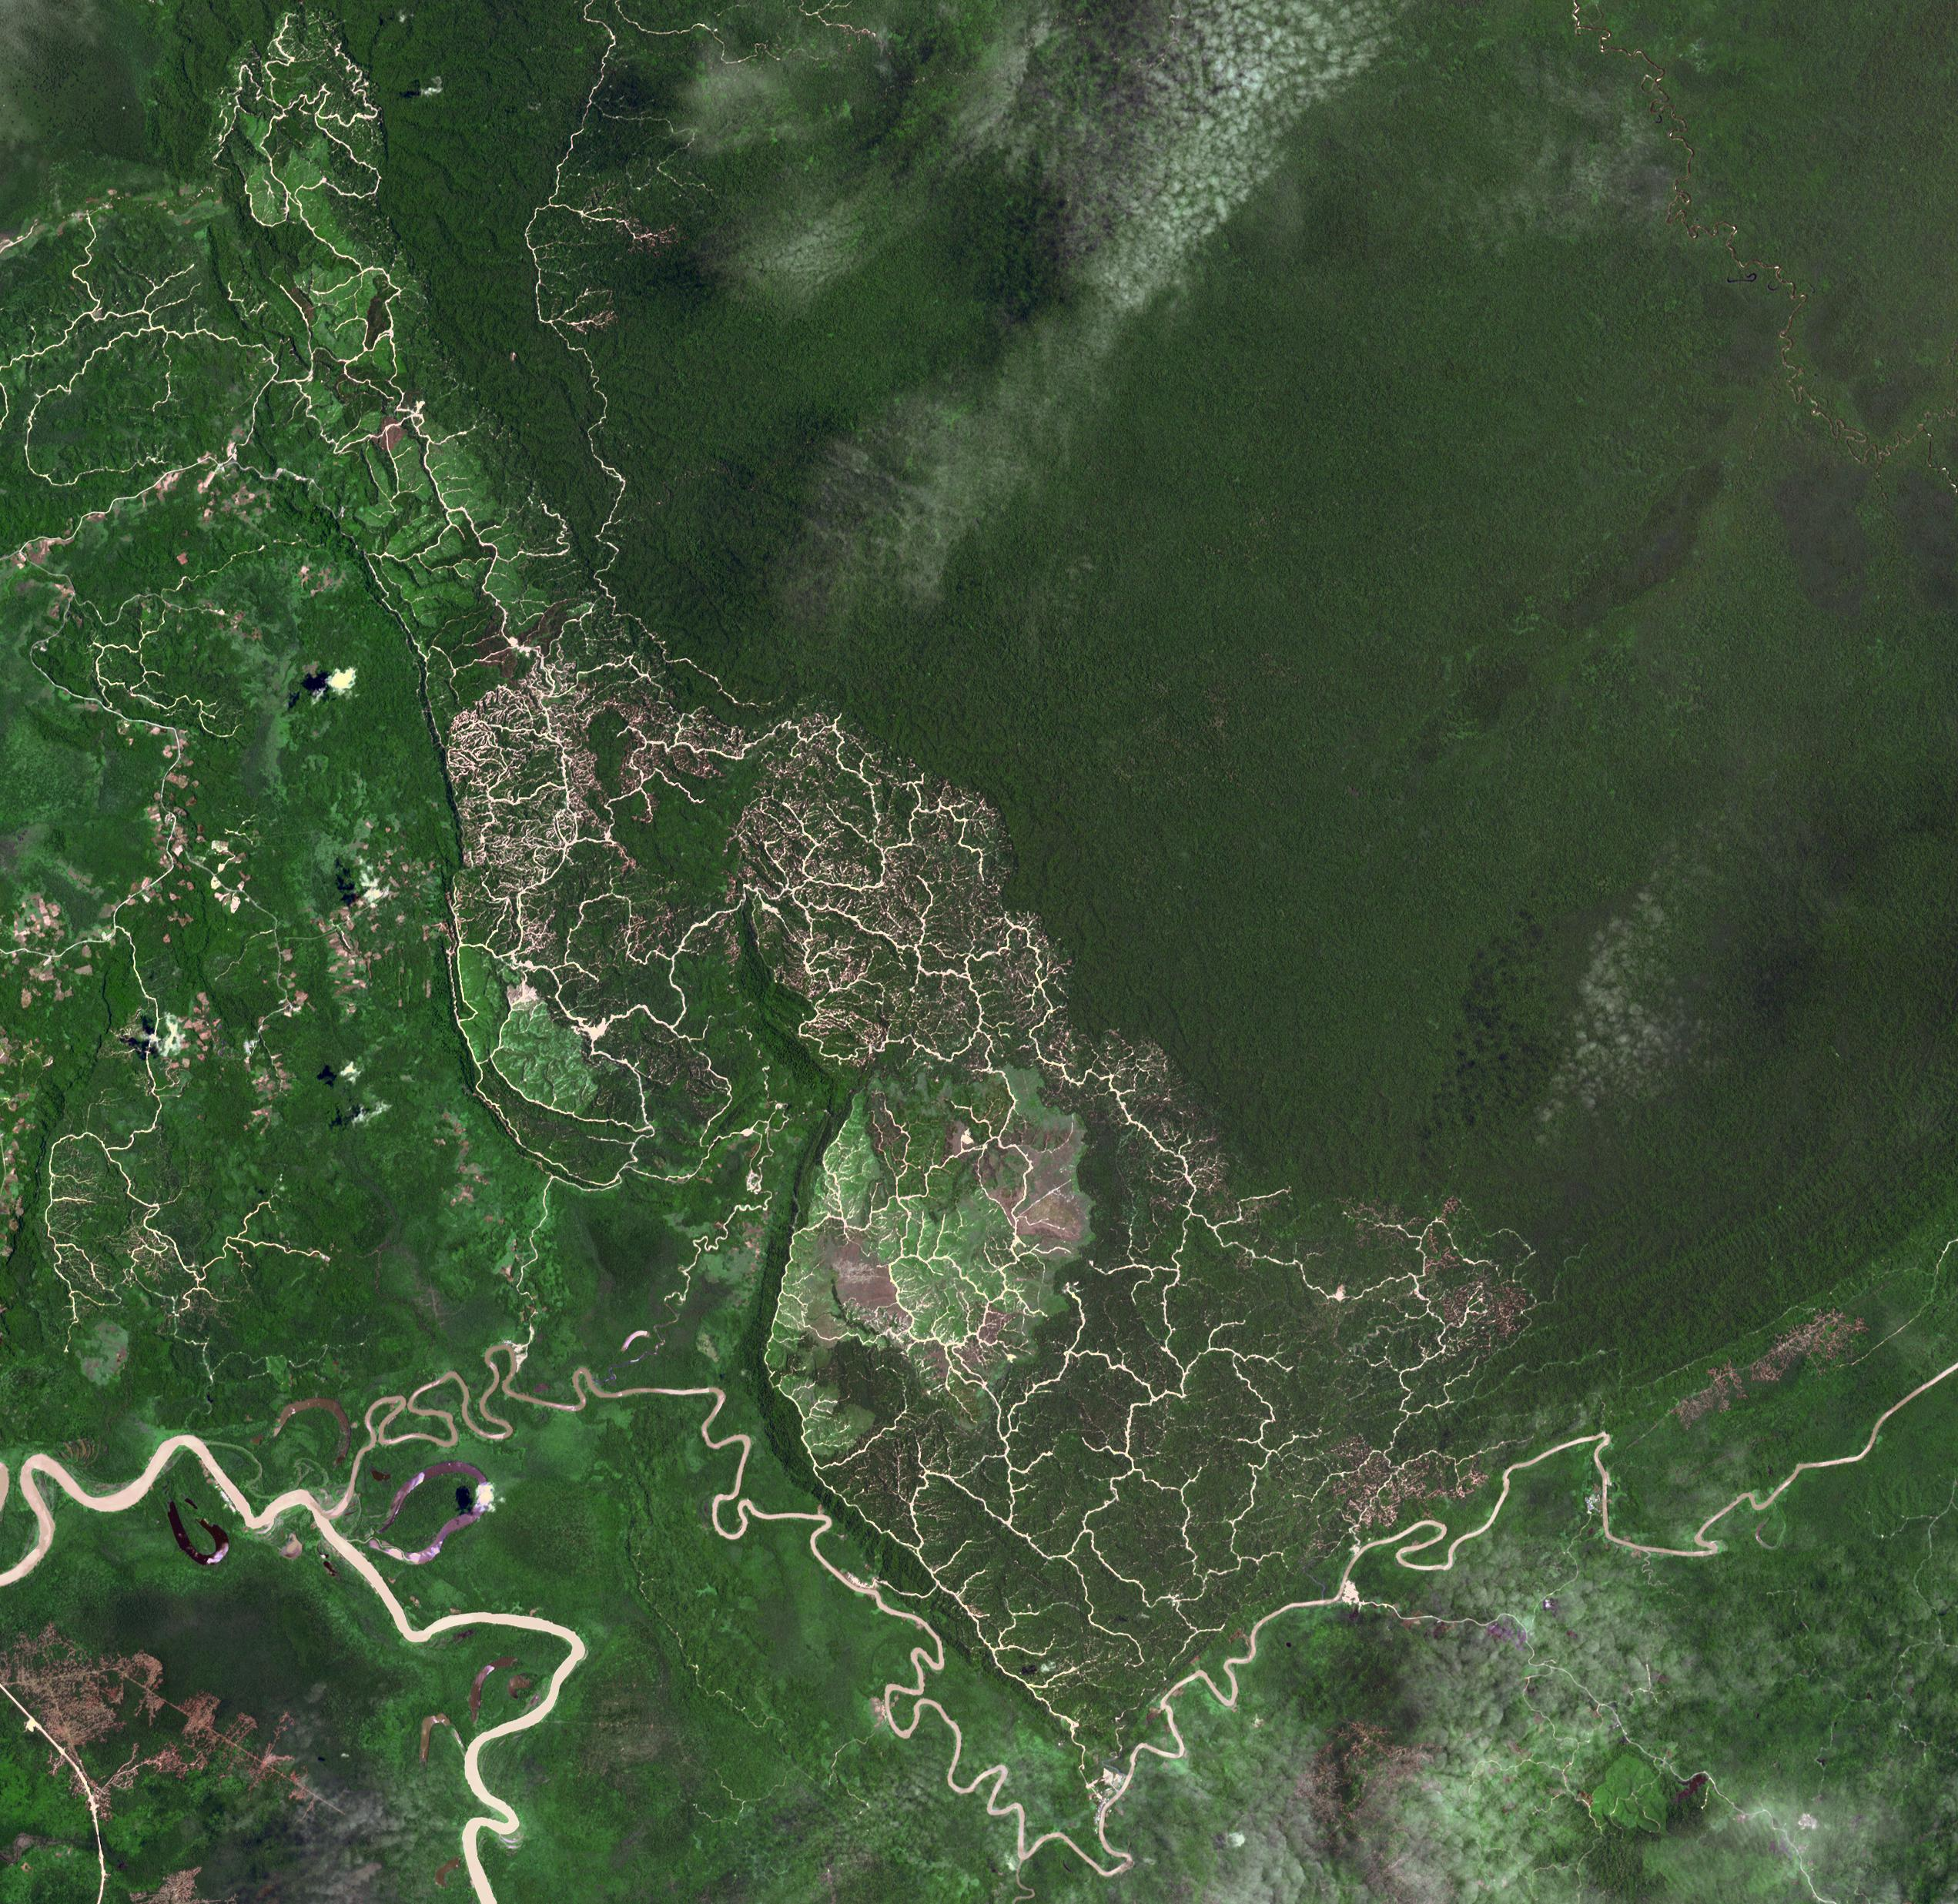

Brunei-Sarawak Border

The southwestern border of Brunei with Sarawak, Malaysia is strikingly apparent due to differences in land use practice. On the Malaysian side, a spider web of small roads indicates intensive land use: in this case clearing of the forest for palm oil plantations. On the Brunei side, the virgin forest is preserved, with few if any roads cutting through the forest. The image was acquired September 10, 2012, covers an area of 38 by 38 km, and is located at 4.2 degrees north, 114.4 degrees east.

With its 14 spectral bands from the visible to the thermal infrared wavelength region and its high spatial resolution of 15 to 90 meters (about 50 to 300 feet), ASTER images Earth to map and monitor the changing surface of our planet. ASTER is one of five Earth-observing instruments launched Dec. 18, 1999, on Terra. The instrument was built by Japan’s Ministry of Economy, Trade and Industry. A joint U.S./Japan science team is responsible for validation and calibration of the instrument and data products.

The broad spectral coverage and high spectral resolution of ASTER provides scientists in numerous disciplines with critical information for surface mapping and monitoring of dynamic conditions and temporal change. Example applications are: monitoring glacial advances and retreats; monitoring potentially active volcanoes; identifying crop stress; determining cloud morphology and physical properties; wetlands evaluation; thermal pollution monitoring; coral reef degradation; surface temperature mapping of soils and geology; and measuring surface heat balance.

The U.S. science team is located at NASA’s Jet Propulsion Laboratory, Pasadena, Calif. The Terra mission is part of NASA’s Science Mission Directorate, Washington, D.C.

Credit: NASA/METI/AIST/Japan Space Systems, and U.S./Japan ASTER Science Team